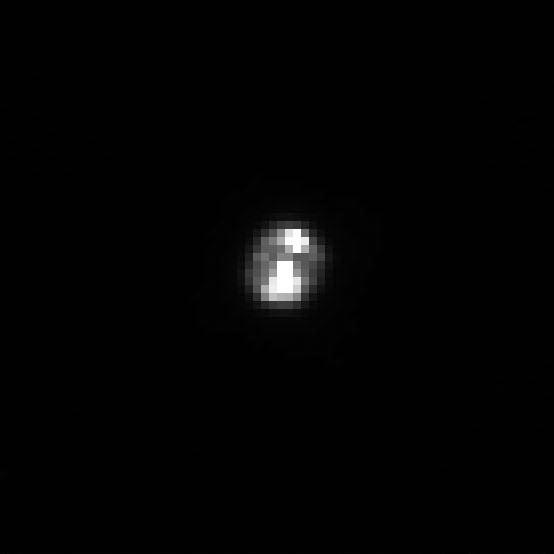

Close-Up of Huygens Probe

Figure 1

The European Space Agency’s Huygens probe appears shining as it coasts away from Cassini in this close-up of an image taken on Dec. 26, 2004, just two days after it successfully detached from the Cassini spacecraft.

In figure 1, the image on the left shows the relative size of the probe. The bright spots in both images are probably due to light reflecting off the blanketing material that covers the probe. Although only a few pixels across, this image is helping navigators reconstruct the probe’s trajectory and pinpoint its position relative to Cassini. This information so far shows that the probe and Cassini are right on the mark and well within the predicted trajectory accuracy. This information is important to help establish the required geometry between the probe and the orbiter for radio communications during the probe descent on January 14.

The Huygens probe, built and managed by ESA, will remain dormant until the onboard timer wakes it up just before the probe reaches Titan’s upper atmosphere on Jan. 14, 2005. Then it will begin a dramatic plunge through Titan’s murky atmosphere, tasting its chemical makeup and composition as it descends to touch down on its surface. The data gathered during this 2-1/2 hour descent will be transmitted from the probe to the Cassini orbiter. Afterward, Cassini will point its antenna to Earth and relay the data through NASA’s Deep Space Network to JPL and on to the European Space Agency’s Space Operations Center in Darmstadt, Germany, which serves as the operations center for the Huygens probe mission. From this control center, ESA engineers will be tracking the probe and scientists will be standing by to process the data from the probe’s six instruments.

This image was taken with the Cassini spacecraft narrow angle camera at a distance of 52 kilometers (32 miles) from the probe on Dec. 26, 2004. The image has been magnified and contrast enhanced to aid visibility.

The Cassini-Huygens mission is a cooperative project of NASA, the European Space Agency and the Italian Space Agency. The Jet Propulsion Laboratory, a division of the California Institute of Technology in Pasadena, manages the mission for NASA’s Science Mission Directorate, Washington, D.C. The Cassini orbiter and its two onboard cameras were designed, developed and assembled at JPL.

Credit: NASA/JPL